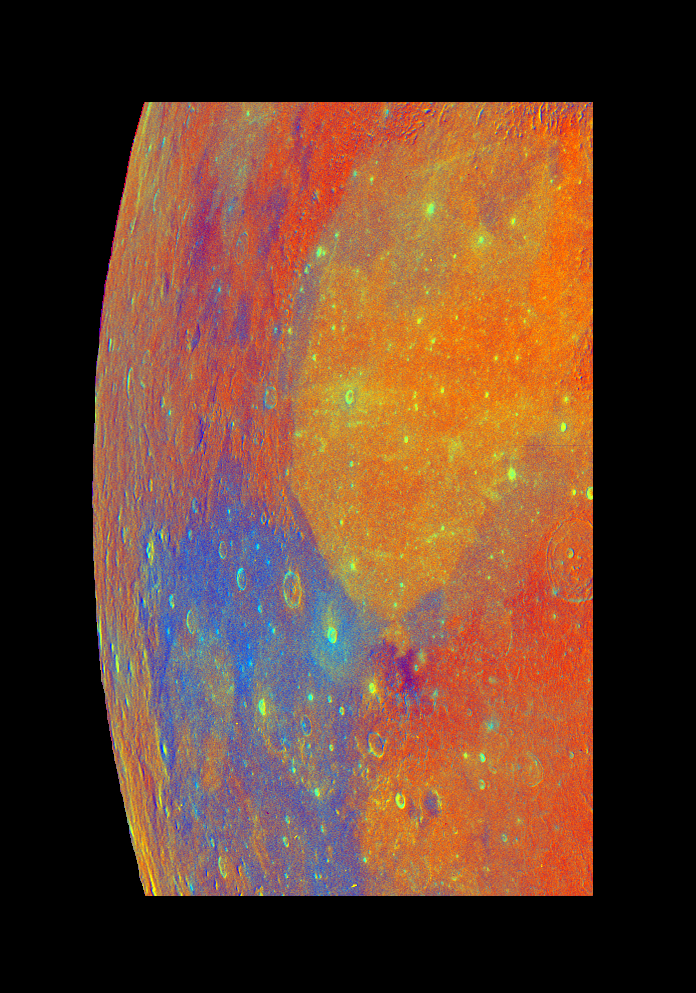

Moon – False Color Mosaic

This false-color mosaic of part of the Moon was constructed from 54 images taken by Galileo’s imaging system as the spacecraft flew past the Moon on December 7, 1992. The mosaic images were processed to exaggerate the colors of the lunar surface for analytical purposes. Titanium-rich soils, typical of the Apollo 11 landing site, appear blue, as seen in Mare Tranquillitatis, left side; soils lower in titanium appear orange, as seen in Mare Serenitatis, center right. Most of the lunar highlands appear red, indicating their low titanium and iron composition. The Galileo project, whose primary mission is the exploration of the Jupiter system in 1995-97, is managed for NASA’s Office of Space Science and Applications by the Jet Propulsion Laboratory.

Credit: NASA/JPL